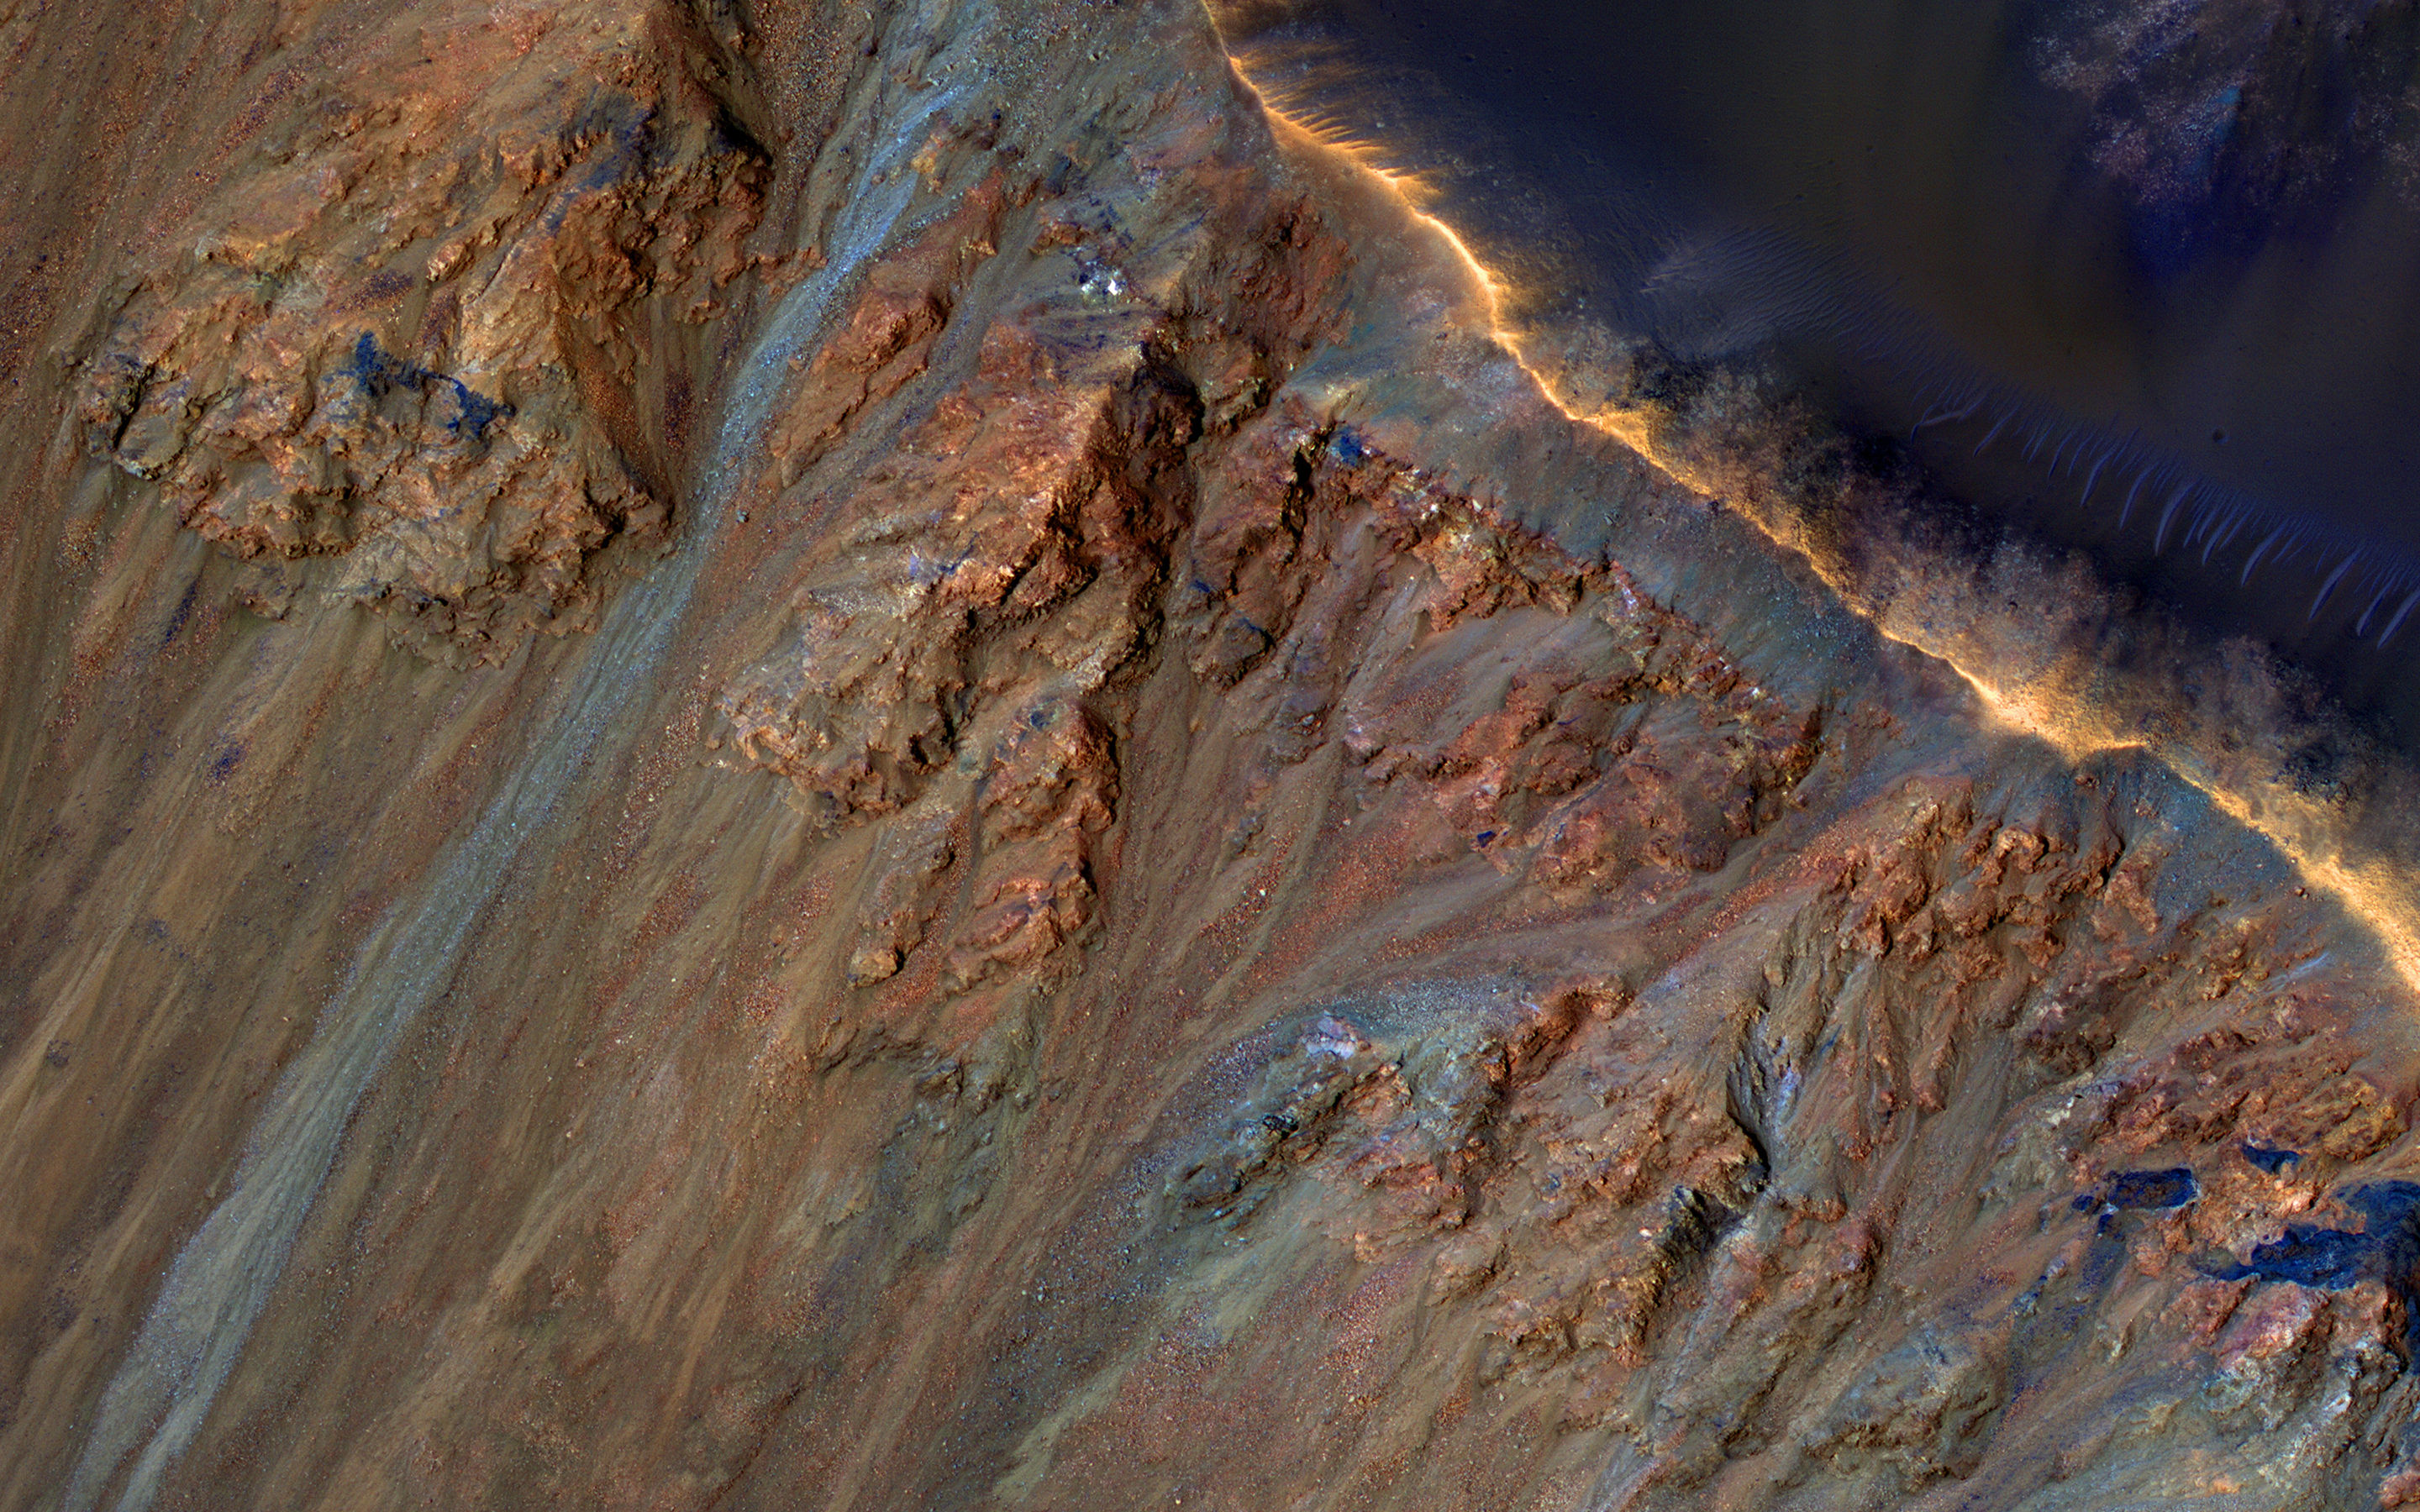

Colorful Equatorial Gullies in Krupac Crater

Although large gullies (ravines) are concentrated at higher latitudes, there are gullies on steep slopes in equatorial regions, as seen in this image captured by NASA’s Mars Reconnaissance Orbiter (MRO). An enhanced-color closeup shows part of the rim and inner slope of Krupac Crater located just 7.8 degrees south of the equator.

The colors of the gully deposits match the colors of the eroded source materials. Krupac is a relatively young impact crater, but exposes ancient bedrock. Krupac Crater also hosts some of the most impressive recurring slope lineae (RSL) on equatorial Mars outside of Valles Marineris.

Another close look shows some of RSL, flowing downhill (to the left). The RSL leave bright deposits when inactive from previous years; this year’s active RSL are the thin dark lines.

The map is projected here at a scale of 25 centimeters (9.8 inches) per pixel. [The original image scale is 26.3 centimeters (10.4 inches) per pixel (with 1 x 1 binning); objects on the order of 79 centimeters (31.1 inches) across are resolved.] North is up.

The University of Arizona, Tucson, operates HiRISE, which was built by Ball Aerospace & Technologies Corp., Boulder, Colo. NASA’s Jet Propulsion Laboratory, a division of Caltech in Pasadena, California, manages the Mars Reconnaissance Orbiter Project for NASA’s Science Mission Directorate, Washington.

Credit: NASA/JPL-Caltech/Univ. of Arizona